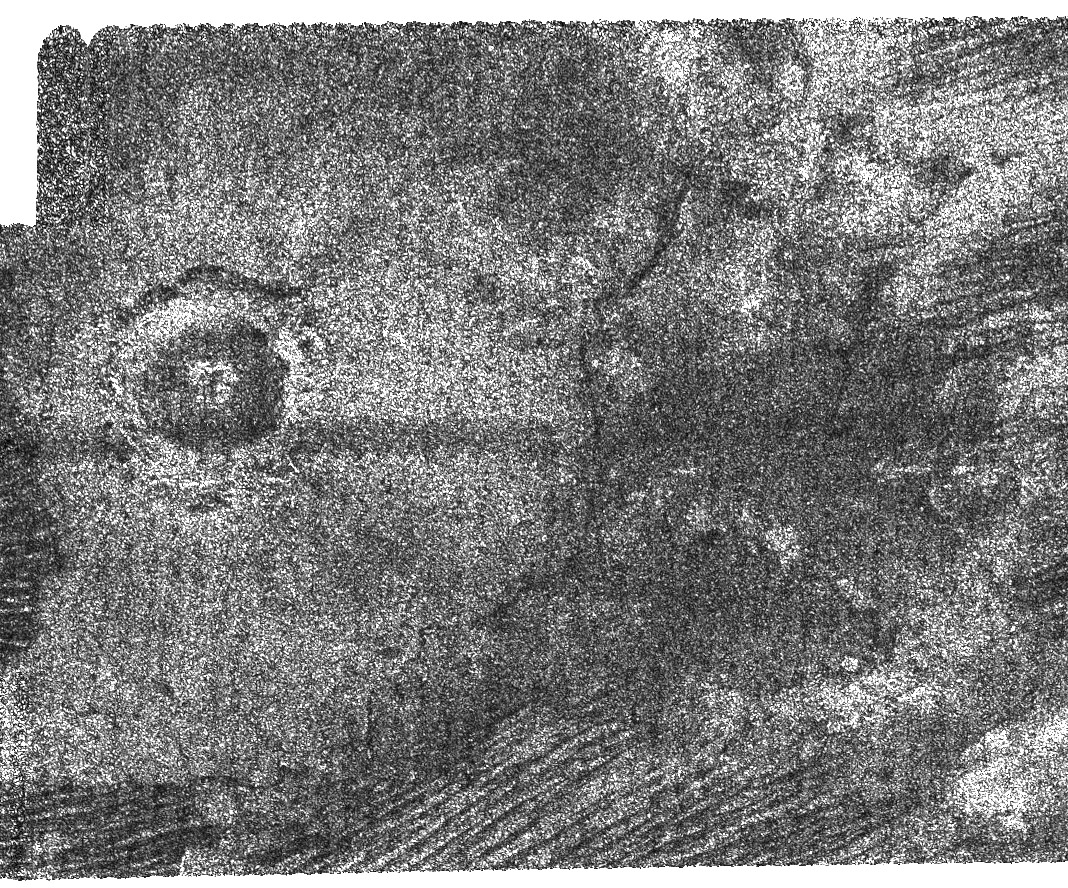

Crater Studies on Titan

This image from Cassini’s radar instrument shows an impact crater with a diameter of 30 kilometers (19 miles) on the surface of Saturn’s moon Titan.

Cassini data have only revealed three definite impact craters on Titan so far, so each new discovery adds significantly to our body of knowledge. Impact craters are particularly important, as their shapes give scientists insight into the structure of the crust beneath Titan’s surface. The difference in overall appearance between this crater, which has a central peak, and those without, such as Sinlap, (see PIA07368), indicates variations in the conditions of impact, thickness of the crust, or properties of the meteorite that made the crater. The dark floor indicates smooth or highly absorbing materials.

This image was acquired by the Cassini radar instrument in synthetic aperture mode during a Sept. 7, 2006, flyby of Titan. The image is centered at 70 degrees west longitude, 10 degrees north latitude, and measures about 150 kilometers high by 190 kilometers wide (93 by 118 miles). The smallest details in this image are about 500 meters (about 550 yards) across.

The Cassini-Huygens mission is a cooperative project of NASA, the European Space Agency and the Italian Space Agency. The Jet Propulsion Laboratory, a division of the California Institute of Technology in Pasadena, manages the mission for NASA’s Science Mission Directorate, Washington, D.C. The Cassini orbiter and its two onboard cameras were designed, developed and assembled at JPL. The radar instrument team is based at JPL, working with team members from the United States and several European countries.

Credit: NASA/JPL-Caltech/ASI